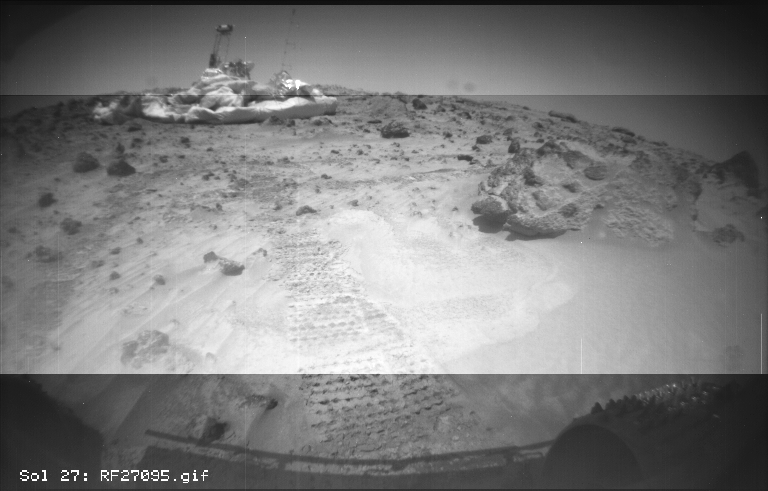

Diverse Rock Named “Squash”

This image from the Sojourner rover’s right front camera was taken on Sol 27. The Pathfinder lander is seen at middle left. The large rock at right, nicknamed “Squash,” exhibits a diversity of textures. It looks very similar to a conglomerate, a type of rock found on Earth that forms from sedimentary processes.

Mars Pathfinder is the second in NASA’s Discovery program of low-cost spacecraft with highly focused science goals. The Jet Propulsion Laboratory, Pasadena, CA, developed and managed the Mars Pathfinder mission for NASA’s Office of Space Science, Washington, D.C. JPL is a division of the California Institute of Technology (Caltech).

Photojournal note: Sojourner spent 83 days of a planned seven-day mission exploring the Martian terrain, acquiring images, and taking chemical, atmospheric and other measurements. The final data transmission received from Pathfinder was at 10:23 UTC on September 27, 1997. Although mission managers tried to restore full communications during the following five months, the successful mission was terminated on March 10, 1998.

Credit: NASA/JPL